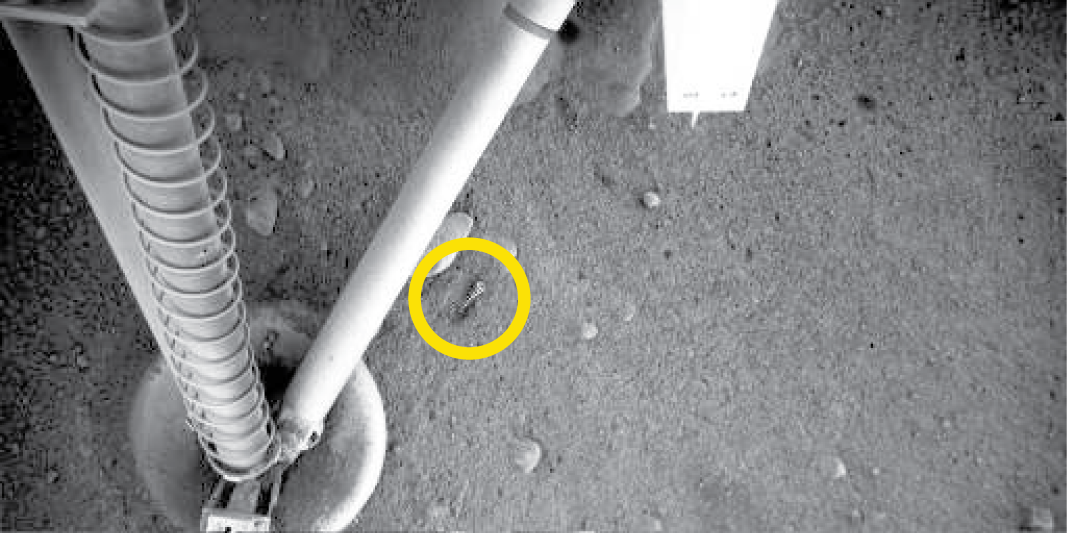

Metal Spring near Phoenix Footpad

This image, acquired by the Robotic Arm Camera on NASA’s Phoenix Mars Lander, shows a spring on the ground under the lander near a footpad. This spring was released from the lander when the biobarrier was opened to free the Robotic Arm. This image was taken on the sixth Martian day of the mission (May 30, 2008).

The Phoenix Mission is led by the University of Arizona, Tucson, on behalf of NASA. Project management of the mission is by NASA’s Jet Propulsion Laboratory, Pasadena, Calif. Spacecraft development is by Lockheed Martin Space Systems, Denver.

Photojournal Note: As planned, the Phoenix lander, which landed May 25, 2008 23:53 UTC, ended communications in November 2008, about six months after landing, when its solar panels ceased operating in the dark Martian winter.

Credit: NASA/JPL-Caltech/University of Arizona/Max Planck Institute